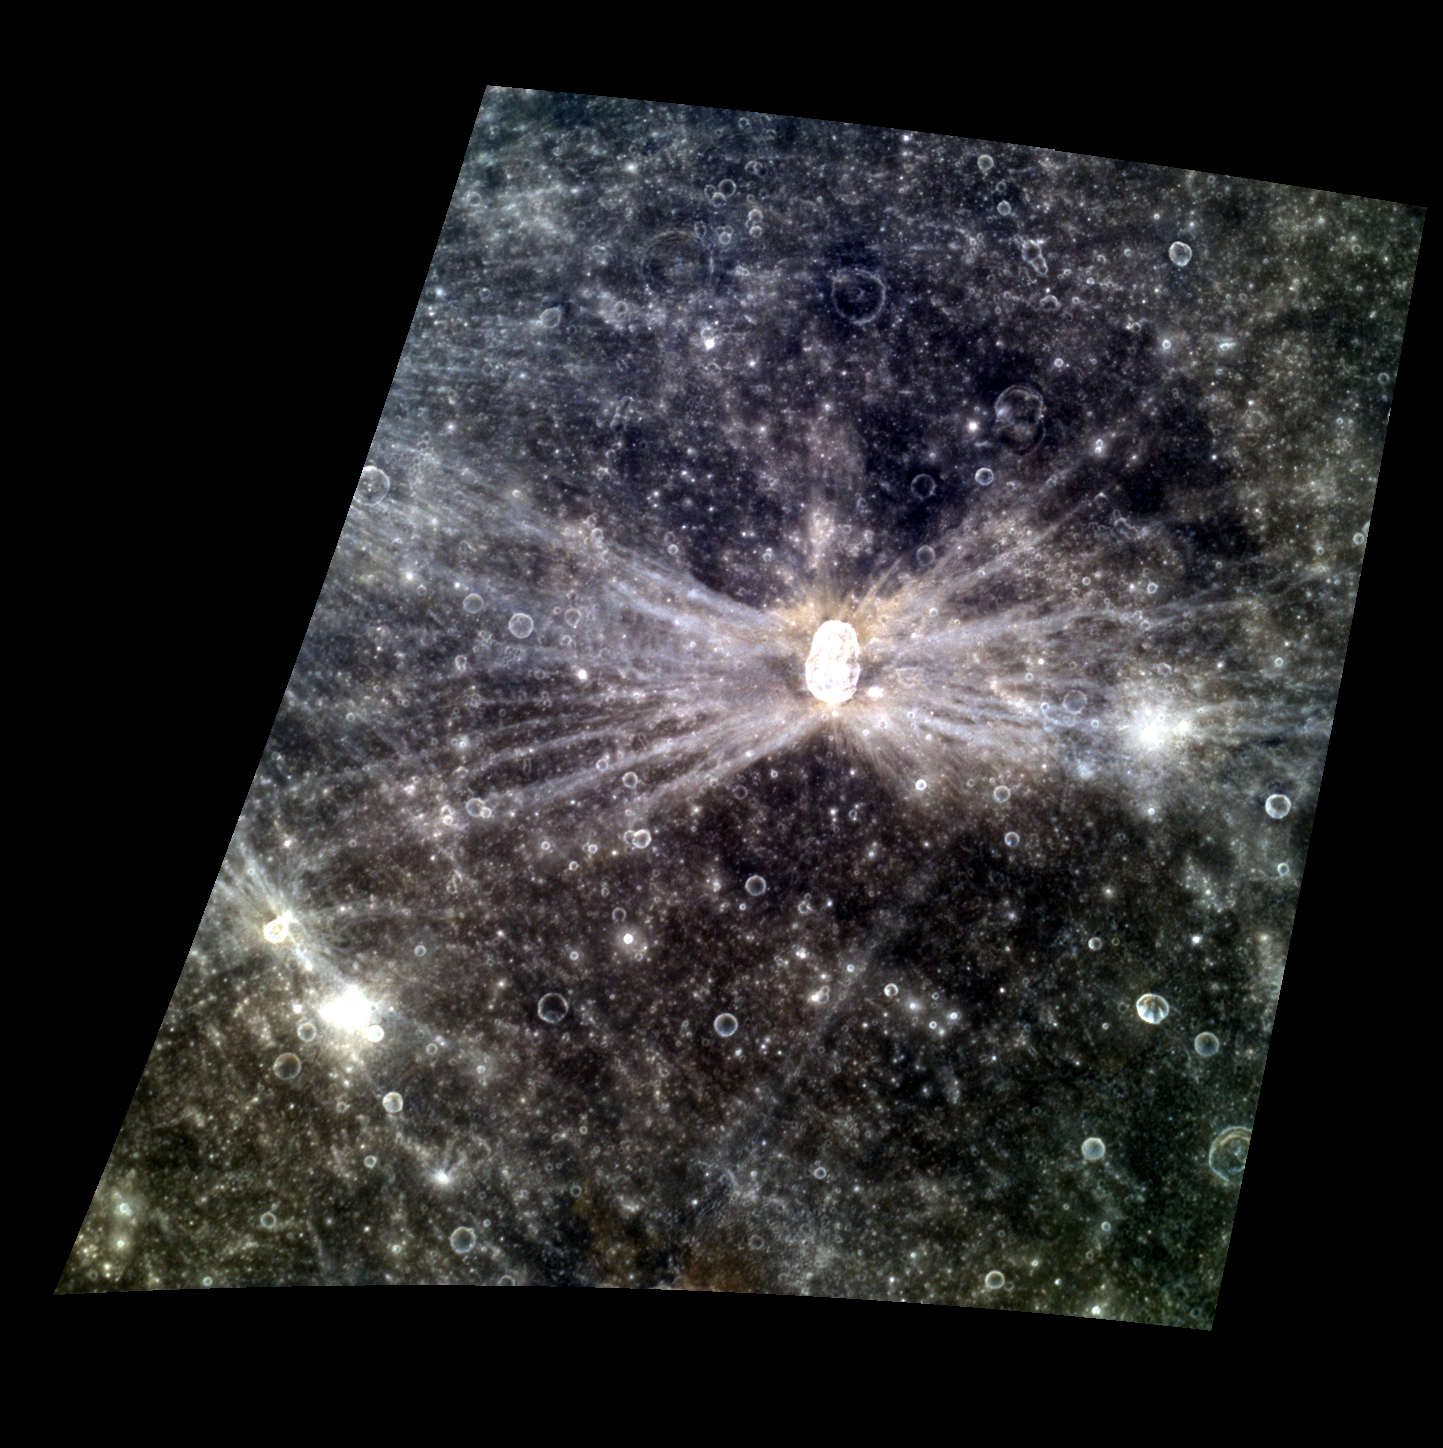

RAYdiant Hovnatanian

Today’s color image features Hovnatanian crater, named for Armenian painter Hakop Hovnatanian. The crater’s elliptical shape and the bright rays’ butterfly pattern indicate that a very oblique impact produced Hovnatanian. The brightness of the rays indicate that they are relatively young features on Mercury’s surface.

This image was acquired as a targeted high-resolution 11-color image set. Acquiring 11-color targets is a new campaign that began in March 2013 and that utilizes all of the WAC’s 11 narrow-band color filters. Because of the large data volume involved, only features of special scientific interest are targeted for imaging in all 11 colors.

Date acquired: May 01, 2013
Image Mission Elapsed Time (MET): 9751363, 9751355, 9751351
Image ID: 3986986, 3986984, 3986983
Instrument: Wide Angle Camera (WAC) of the Mercury Dual Imaging System (MDIS)
WAC filters: 9, 7, 6 (996, 748, 433 nanometers) in red, green, and blue
Center Latitude: -7.39°
Center Longitude: 172.9° E
Resolution: 394 meters/pixel
Scale: Hovnatanian crater is about 34 km (21 miles) long.
Incidence Angle: 15.7°
Emission Angle: 40.0°
Phase Angle: 28.0°

The MESSENGER spacecraft is the first ever to orbit the planet Mercury, and the spacecraft’s seven scientific instruments and radio science investigation are unraveling the history and evolution of the Solar System’s innermost planet. MESSENGER acquired over 150,000 images and extensive other data sets. MESSENGER is capable of continuing orbital operations until early 2015.

For information regarding the use of images, see the MESSENGER image use policy.

Credit: NASA/Johns Hopkins University Applied Physics Laboratory/Carnegie Institution of Washington